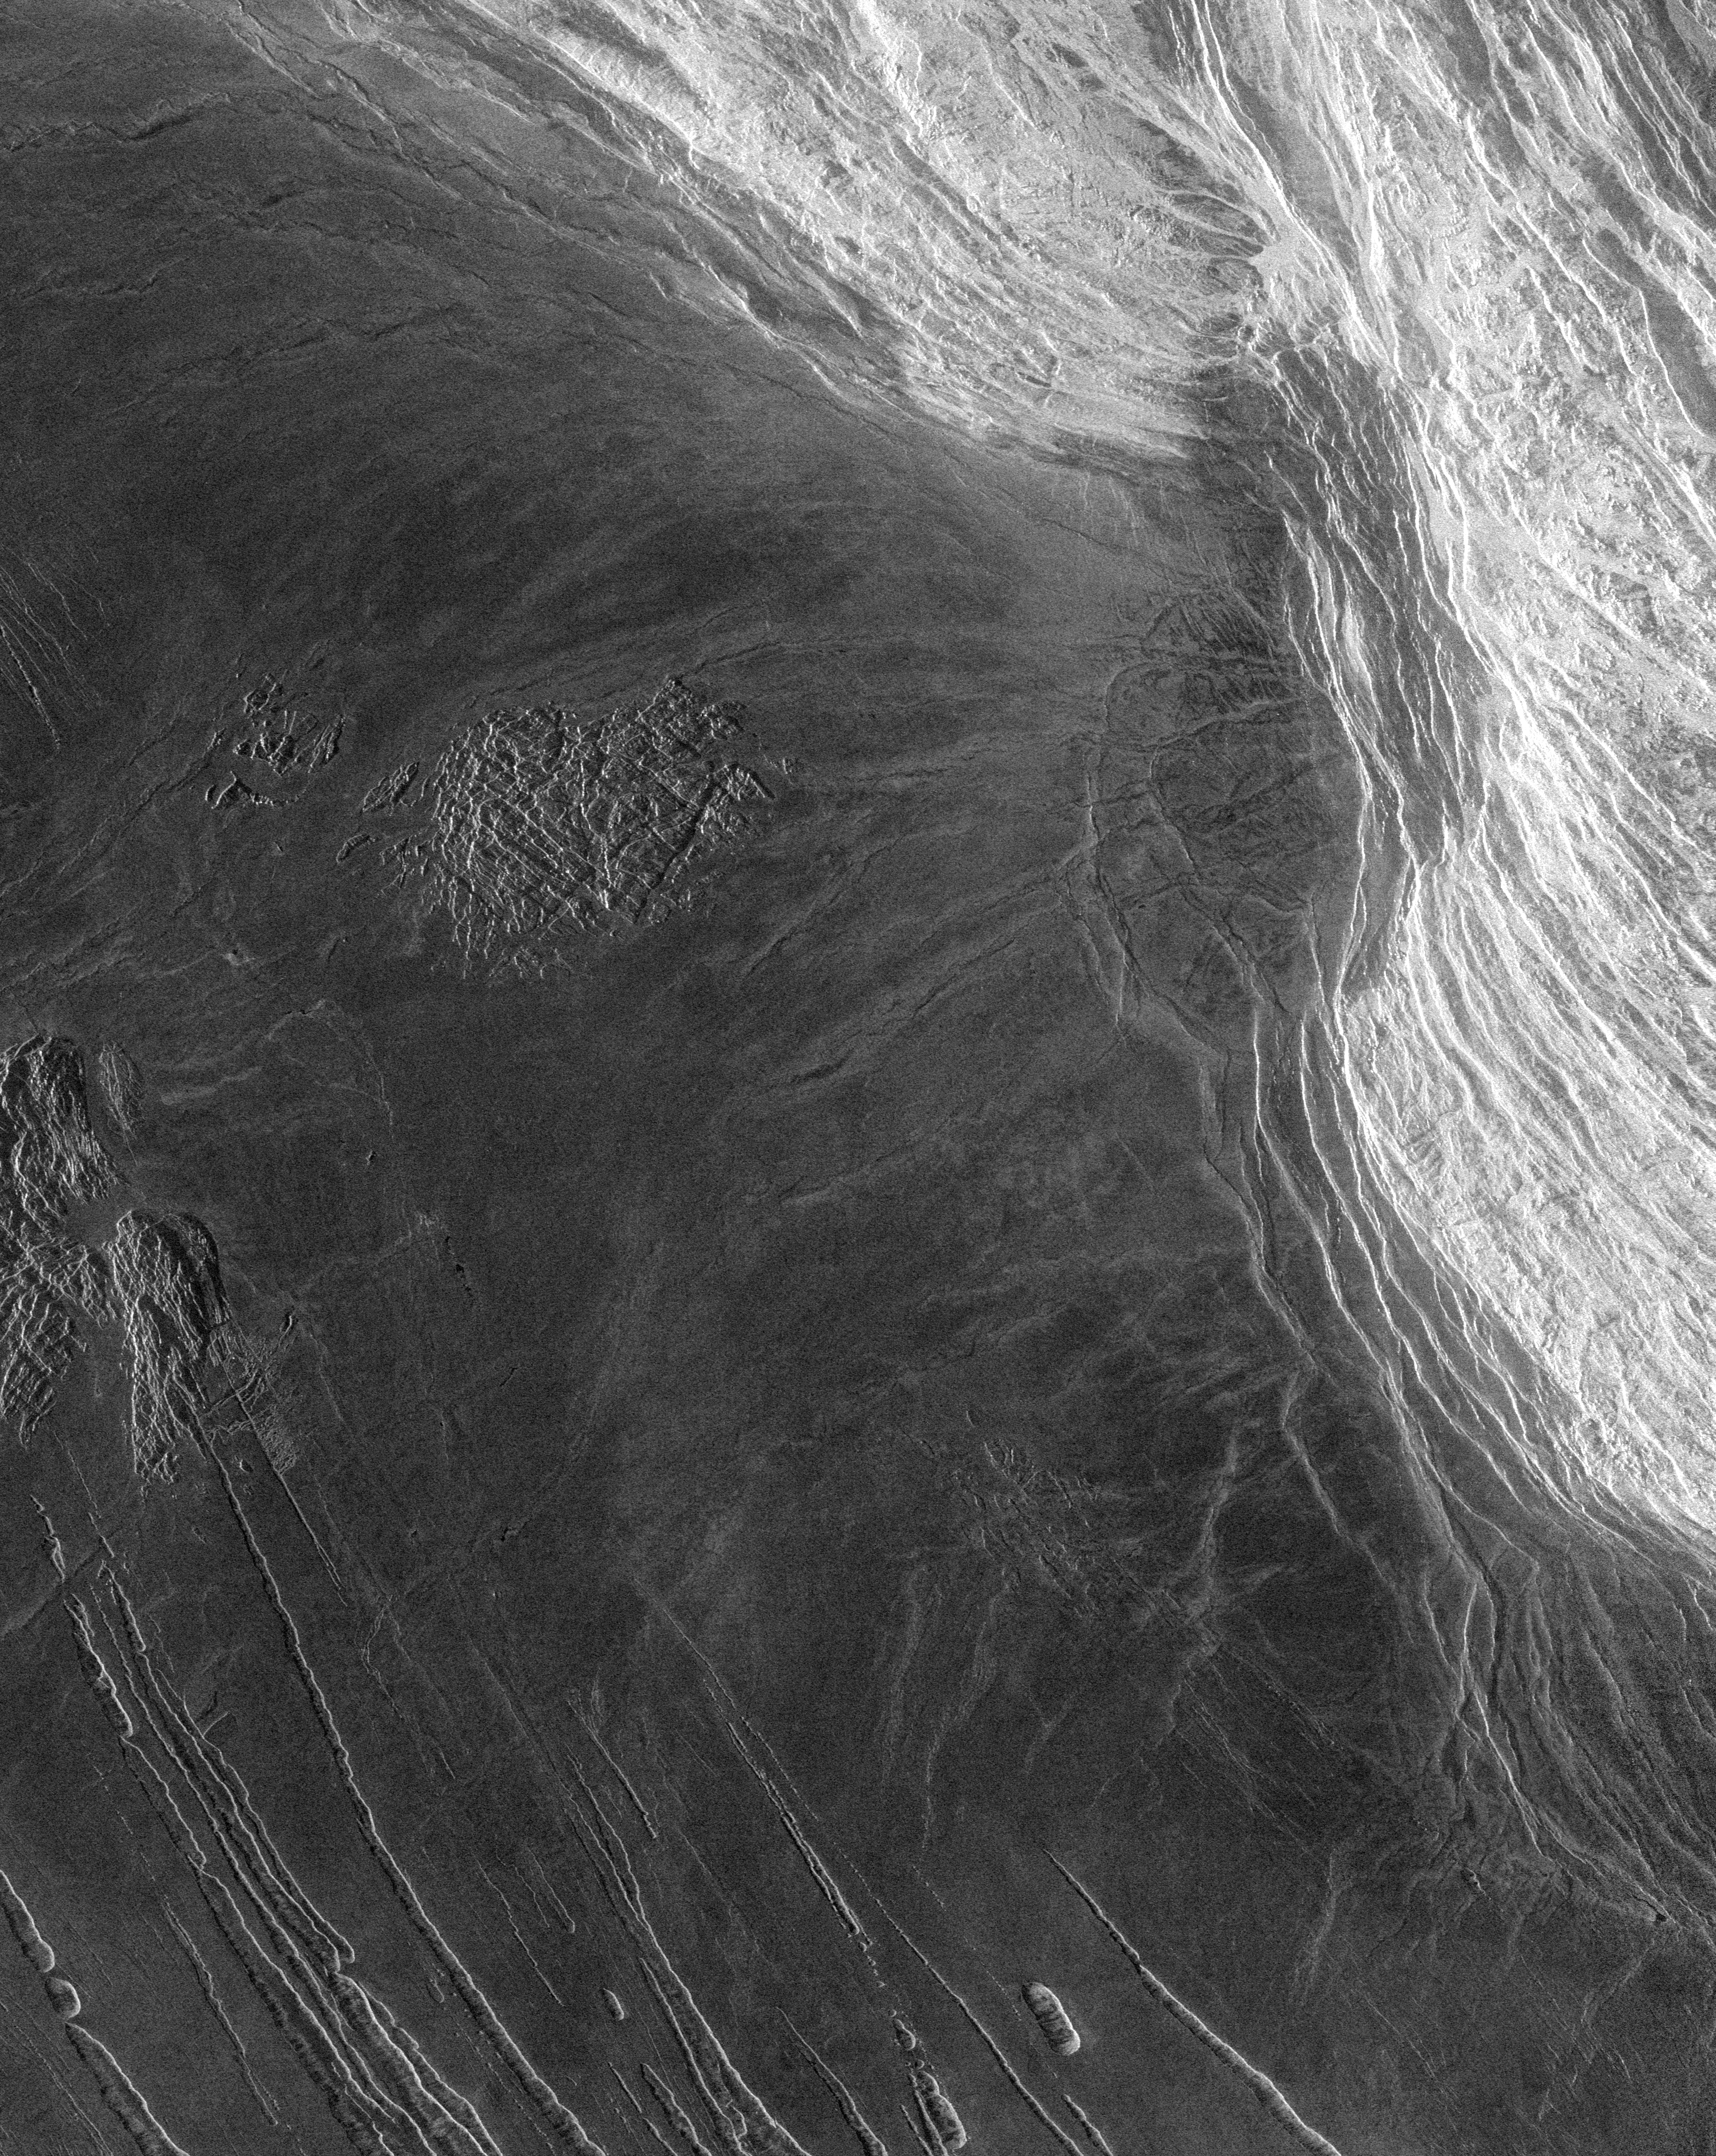

Venus – Lakshmi Planum and Maxwell Montes

This Magellan full resolution radar image is centered at 65 degrees north latitude, zero degrees east longitude, along the eastern edge of Lakshmi Planum and the western edge of Maxwell Montes. The plains of Lakshmi are made up of radar-dark, homogeneous, smooth lava flows. Located near the center of the image is a feature previously mapped as tessera made up of intersecting 1- to 2-km (0.6 to 1.2 miles) wide graven. The abrupt termination of dark plains against this feature indicates that it has been partially covered by lava. Additional blocks of tessera are located along the left hand edge of the image. A series of linear parallel troughs are located along the southern edge of the image. These features, 60- to 120-km (36- to 72- miles) long and 10- to 40- km (6- to 24- miles) wide are interpreted as graben. Located along the right hand part of the image is Maxwell Montes, the highest mountain on the planet, rising to an elevation of 11.5 km (7 miles) and is part of a series of mountain belts surrounding Lakshmi Planum. The western edge of Maxwell shown in this image rises sharply, 5.0 km (3.0 miles), above the adjacent plains in Lakshmi Planum. Maxwell is made up of parallel ridges 2- to 7-km (1.2- to 4.2 miles) apart and is interpreted to have formed by compressional tectonics. The image is 300 km (180 miles) wide.

Credit: NASA/JPL